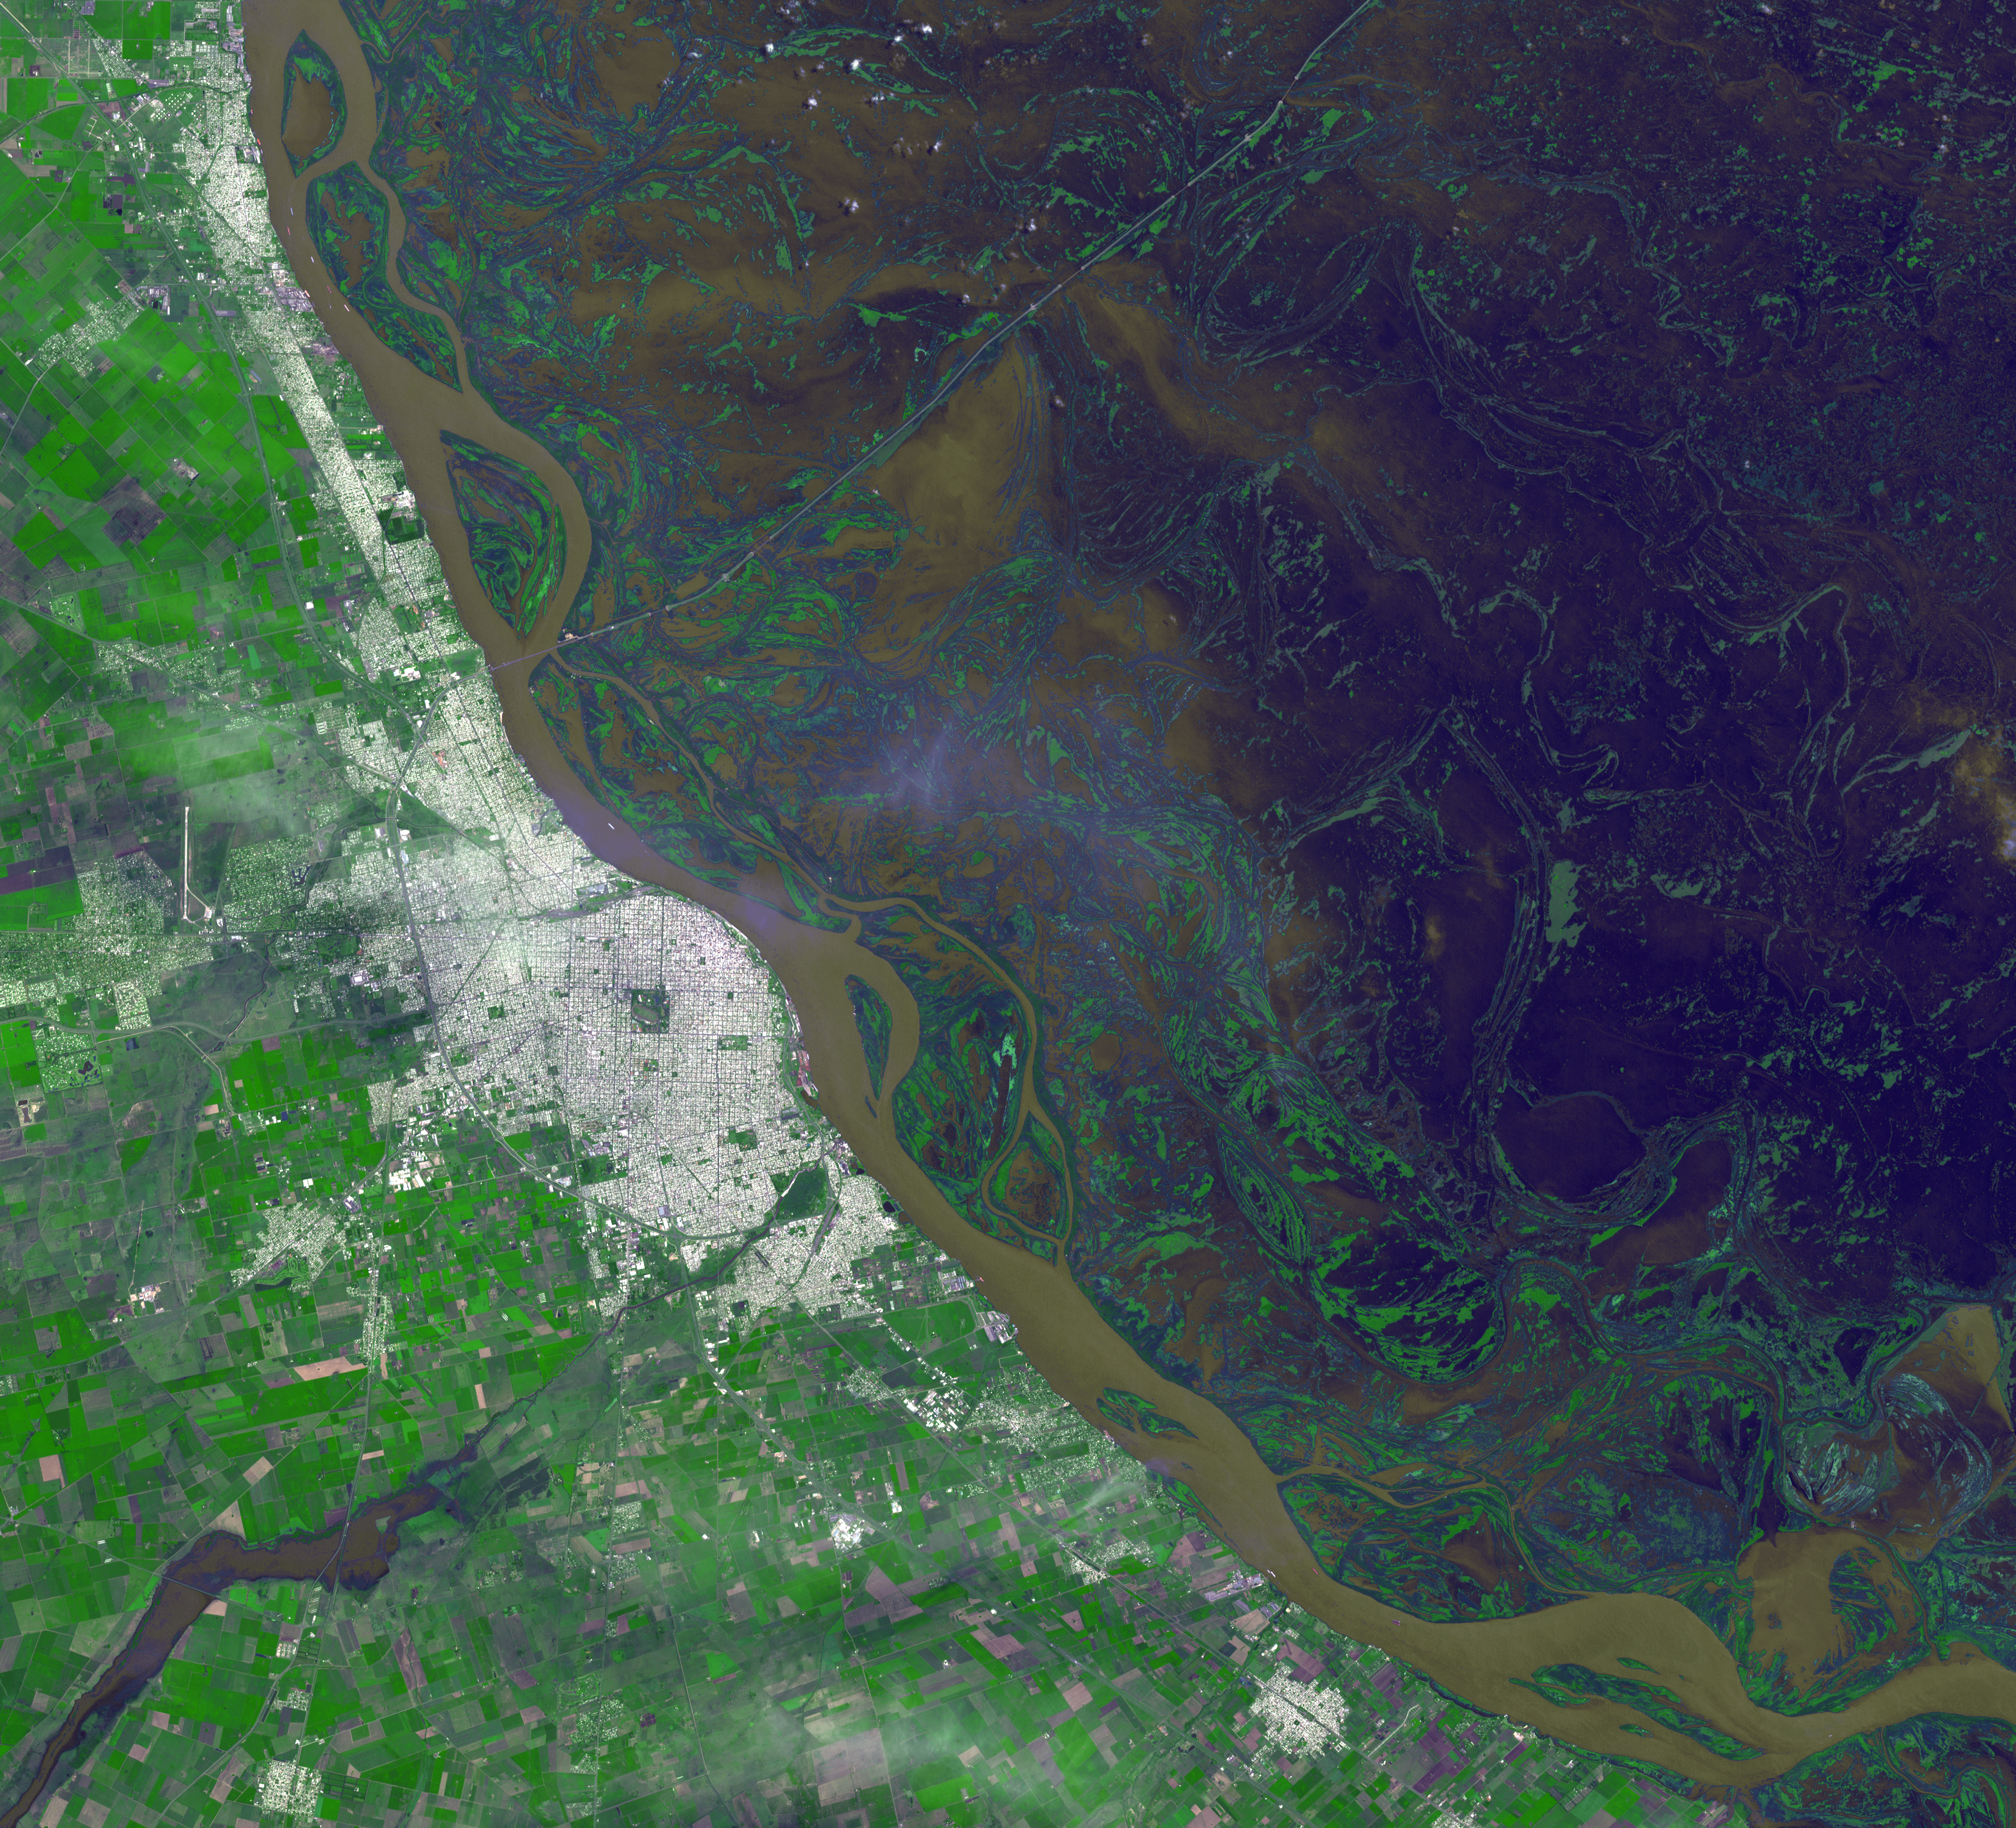

Argentine Flooding Observed by NASA Satellite

Since August 2015, heavy rains have caused rivers to overflow and forced tens of thousands from their homes in Paraguay, Argentina and Brazil. Rosario, Argentina is located 186 miles (300 kilometers) northwest of Buenos Aires, on the western shore of the Parana River. The entire Parana River floodplain for hundreds of kilometers is still under water or wet, as seen in this image from the Advanced Spaceborne Thermal Emission and Reflection Radiometer (ASTER) instrument on NASA’s Terra spacecraft, acquired Jan. 6, 2016. The image covers an area of 30.8 by 33.9 miles (49.5 by 54.6 kilometers), and is located at 33 degrees south, 61 degrees west.

With its 14 spectral bands from the visible to the thermal infrared wavelength region and its high spatial resolution of 15 to 90 meters (about 50 to 300 feet), ASTER images Earth to map and monitor the changing surface of our planet. ASTER is one of five Earth-observing instruments launched Dec. 18, 1999, on Terra. The instrument was built by Japan’s Ministry of Economy, Trade and Industry. A joint U.S./Japan science team is responsible for validation and calibration of the instrument and data products.

The broad spectral coverage and high spectral resolution of ASTER provides scientists in numerous disciplines with critical information for surface mapping and monitoring of dynamic conditions and temporal change. Example applications are: monitoring glacial advances and retreats; monitoring potentially active volcanoes; identifying crop stress; determining cloud morphology and physical properties; wetlands evaluation; thermal pollution monitoring; coral reef degradation; surface temperature mapping of soils and geology; and measuring surface heat balance.

The U.S. science team is located at NASA’s Jet Propulsion Laboratory, Pasadena, Calif. The Terra mission is part of NASA’s Science Mission Directorate, Washington, D.C.

Credit: NASA/GSFC/METI/ERSDAC/JAROS, and U.S./Japan ASTER Science Team